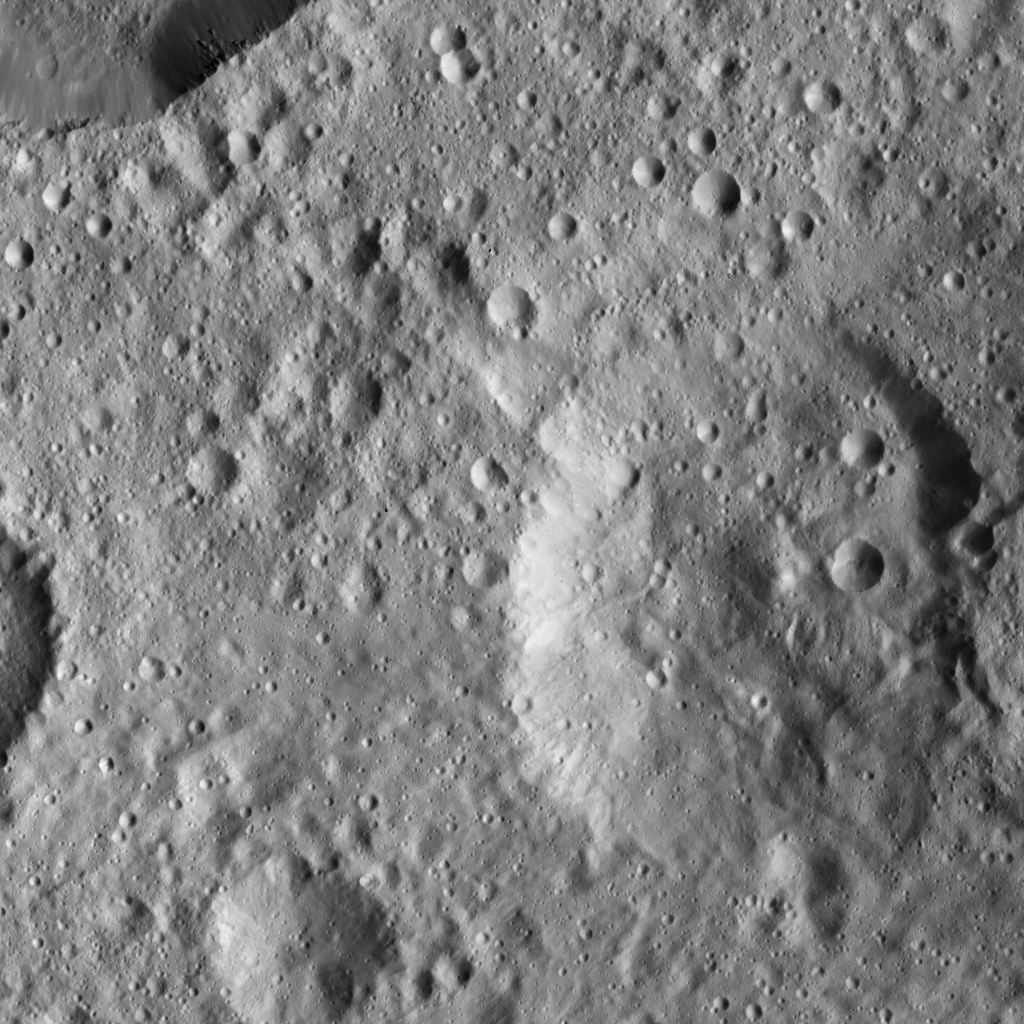

Dawn LAMO Image 34

This view from NASA’s Dawn spacecraft shows the same Cerean terrain as in PIA20383, but slightly to the northwest. The crater in the upper left corner displays smooth, relatively crater-free walls and small spurs of compacted material.

Dawn captured the scene on Jan. 8, 2016, from its low-altitude mapping orbit (LAMO), at an altitude of approximately 240 miles (385 kilometers) above Ceres. The image resolution is 120 feet (35 meters) per pixel.

Dawn’s mission is managed by JPL for NASA’s Science Mission Directorate in Washington. Dawn is a project of the directorate’s Discovery Program, managed by NASA’s Marshall Space Flight Center in Huntsville, Alabama. UCLA is responsible for overall Dawn mission science. Orbital ATK, Inc., in Dulles, Virginia, designed and built the spacecraft. The German Aerospace Center, the Max Planck Institute for Solar System Research, the Italian Space Agency and the Italian National Astrophysical Institute are international partners on the mission team.

Credit: NASA/JPL-Caltech/UCLA/MPS/DLR/IDA